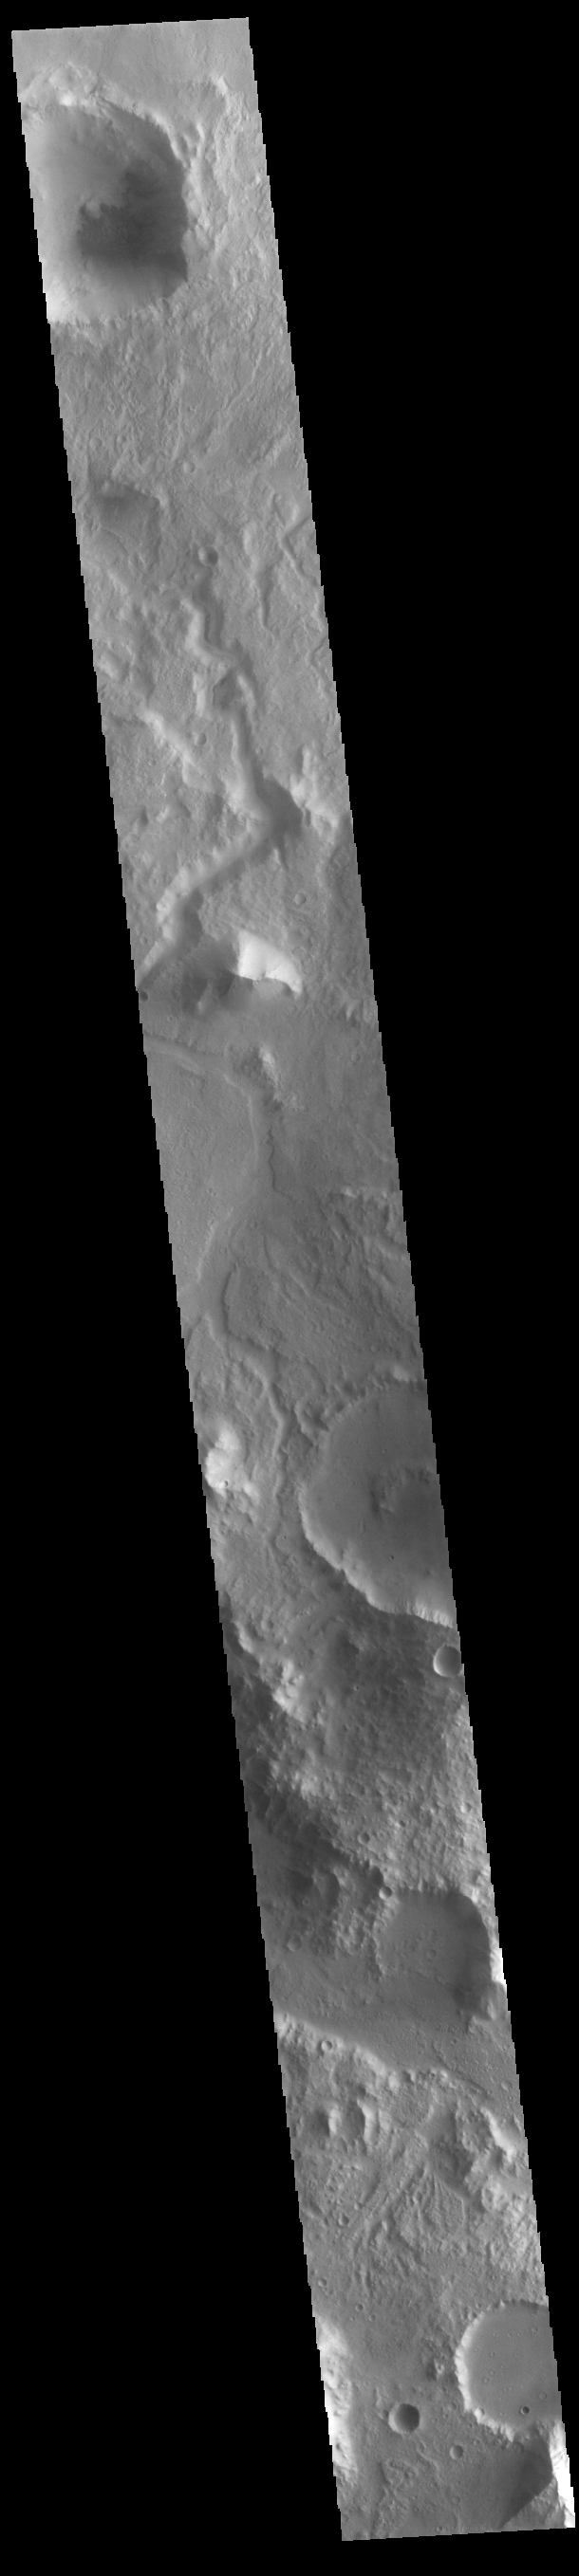

Libya Montes

Today’s VIS image shows an unnamed channel in Libya Montes. Libya Montes are south of Isidis Planitia, and are remnants of the crater rim created by the Isidis meteor impact.

Credit: NASA/JPL-Caltech/ASU